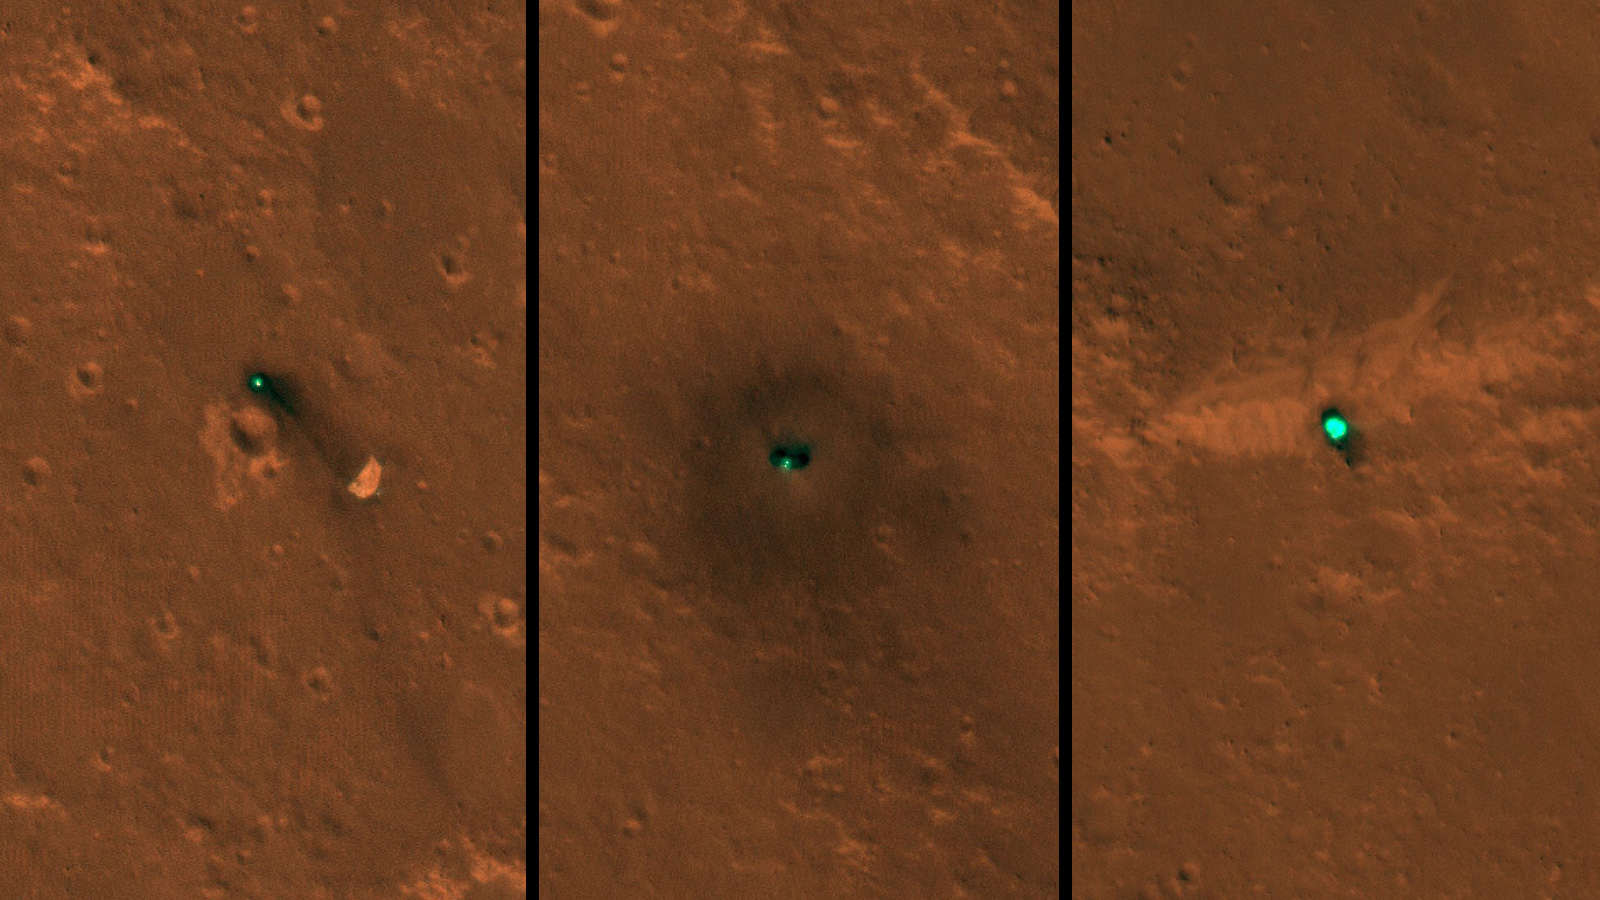

InSight on Mars, As Seen by HiRISE

InSight Lander

Parachute

Heat Shield

NASA’s InSight spacecraft, its heat shield and its parachute were imaged on Dec. 6 and 11 by the HiRISE camera onboard NASA’s Mars Reconnaissance Orbiter.

In images released today, the three new features on the Martian landscape appear teal. That’s not their actual color: Light reflected off their surfaces cause the color to be saturated. The ground around the lander is dark, blasted by its retrorockets during descent. Look carefully for a butterfly shape, and you can make out the lander’s solar panels on either side.

Unannotated, individual images of the lander, heat shield and parachute are also available.

JPL manages InSight for NASA’s Science Mission Directorate. InSight is part of NASA’s Discovery Program, managed by the agency’s Marshall Space Flight Center in Huntsville, Alabama. Lockheed Martin Space in Denver built the InSight spacecraft, including its cruise stage and lander, and supports spacecraft operations for the mission.

A number of European partners, including France’s Centre National d’Études Spatiales (CNES) and the German Aerospace Center (DLR), are supporting the InSight mission. CNES and the Institut de Physique du Globe de Paris (IPGP) provided the Seismic Experiment for Interior Structure (SEIS) instrument, with significant contributions from the Max Planck Institute for Solar System Research (MPS) in Germany, the Swiss Institute of Technology (ETH) in Switzerland, Imperial College and Oxford University in the United Kingdom, and JPL. DLR provided the Heat Flow and Physical Properties Package (HP3) instrument, with significant contributions from the Space Research Center (CBK) of the Polish Academy of Sciences and Astronika in Poland. Spain’s Centro de Astrobiología (CAB) supplied the wind sensors.

The University of Arizona, Tucson, operates HiRISE, which was built by Ball Aerospace & Technologies Corp., Boulder, Colorado. NASA’s Jet Propulsion Laboratory, a division of Caltech in Pasadena, California, manages the Mars Reconnaissance Orbiter Project for NASA’s Science Mission Directorate, Washington.

Credit: NASA/JPL-Caltech/University of Arizona